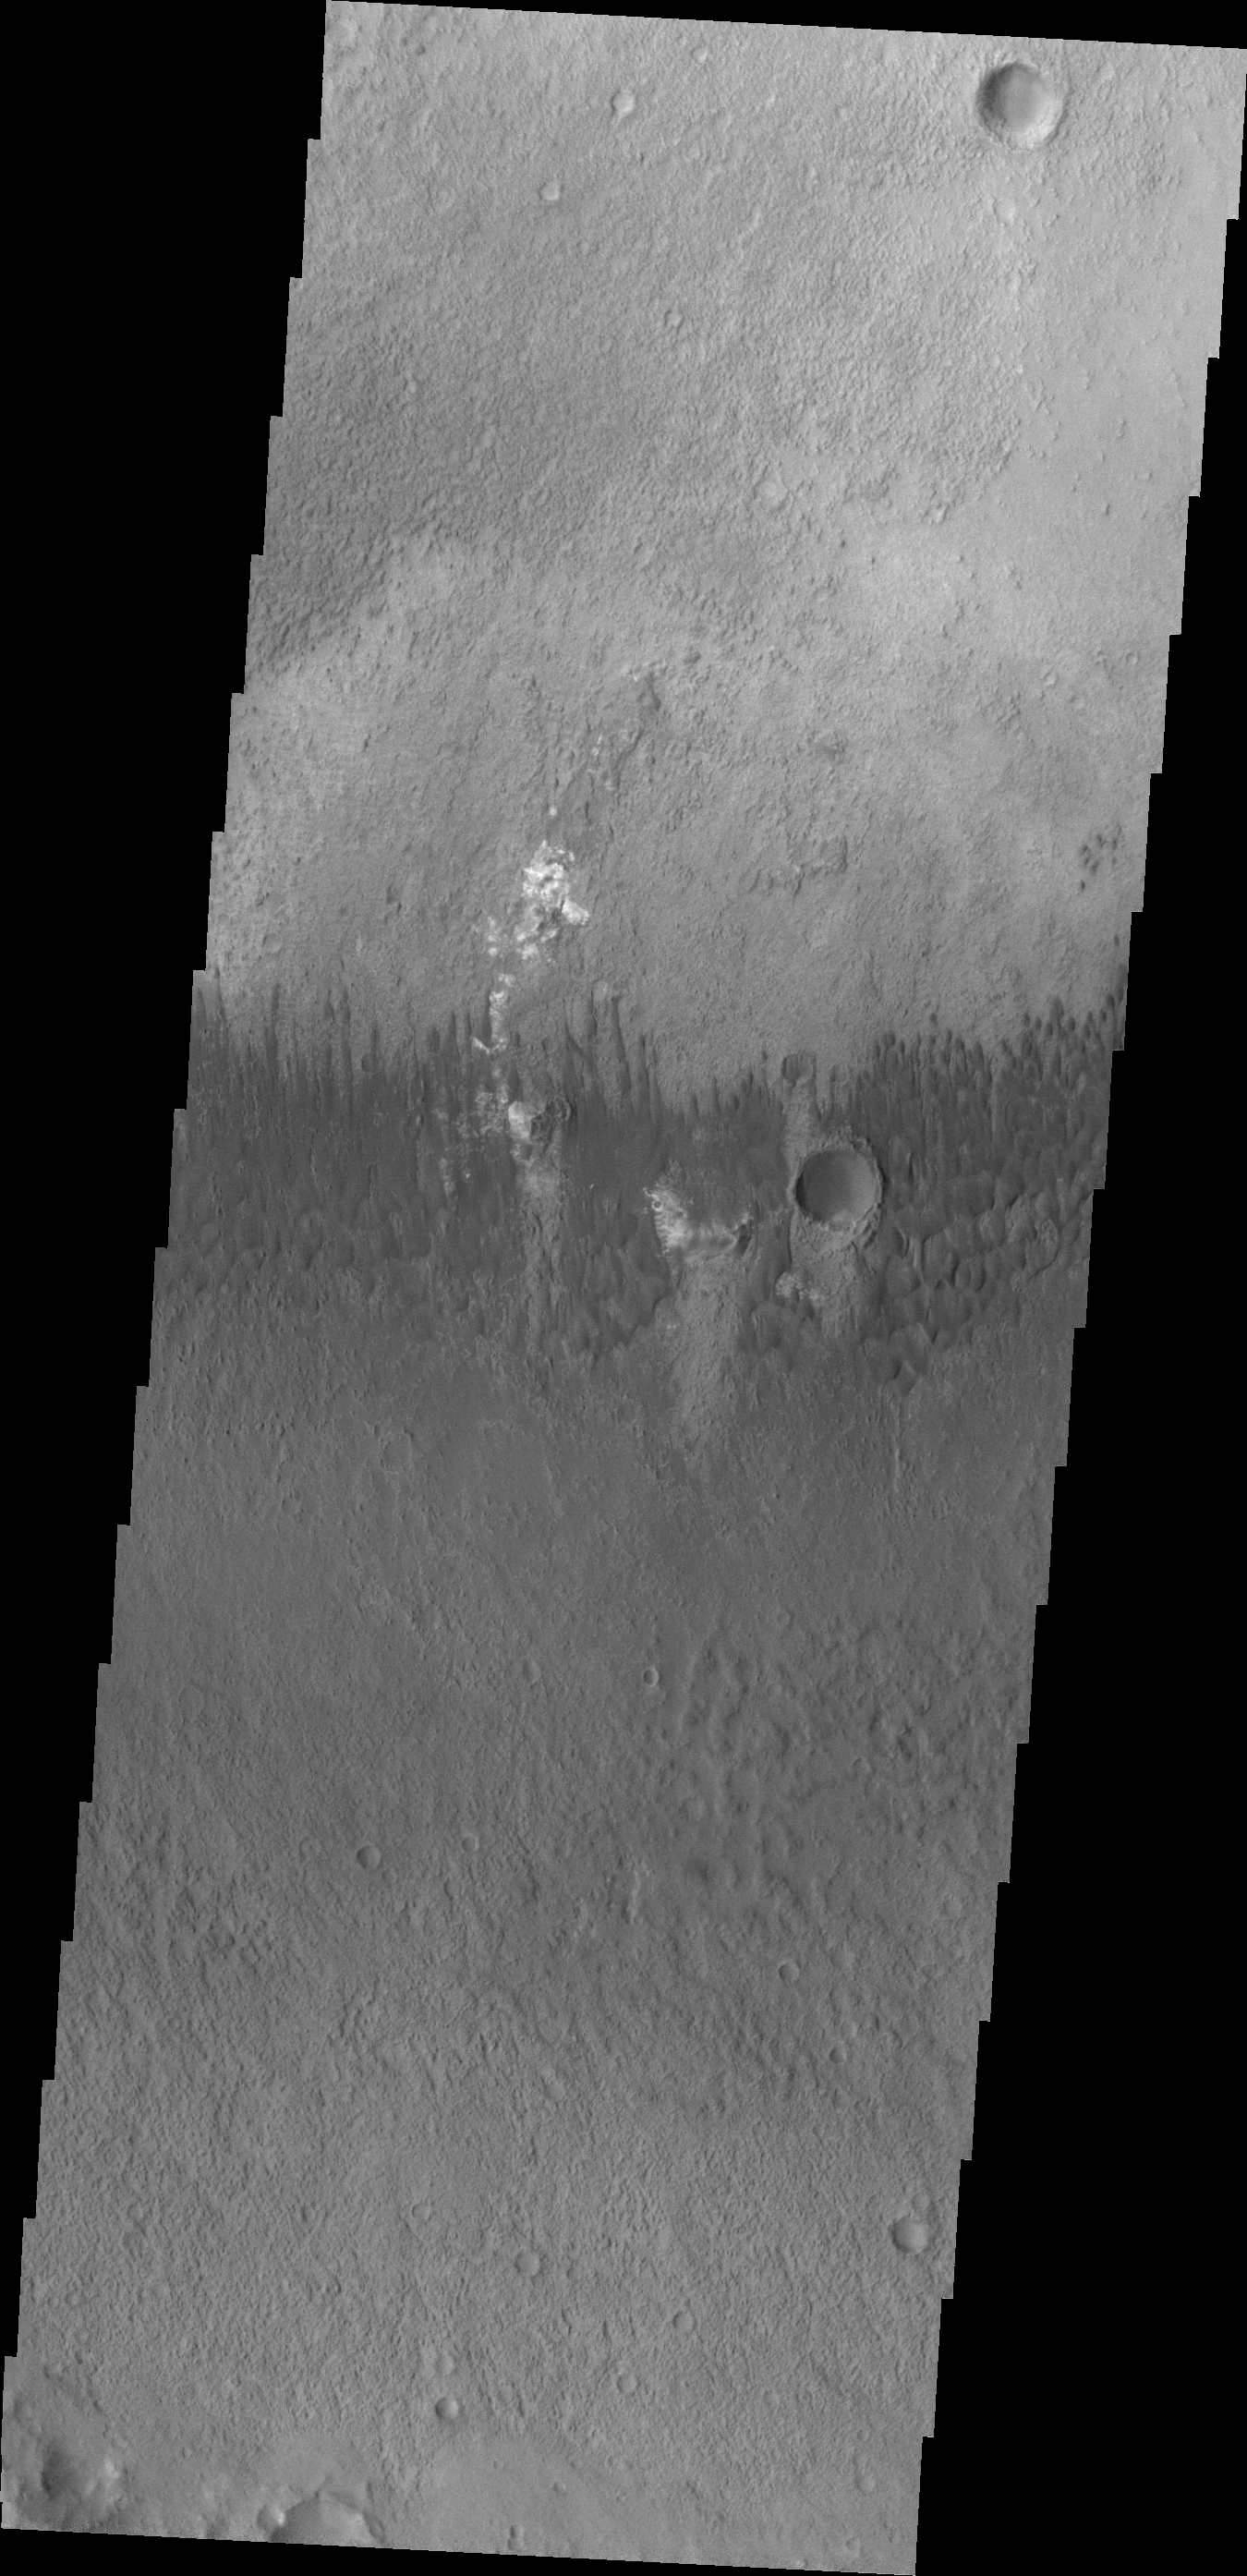

Dunes in Briault Crater

These small dune forms are located on the floor of Briault Crater.

Credit: NASA/JPL/ASU